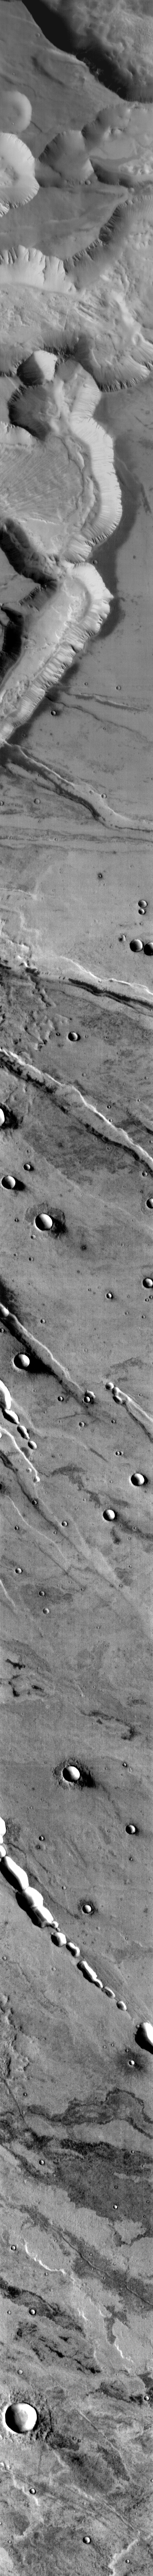

Noctis Labyrinthus

This infrared image shows part of Noctis Labyrinthus and the volcanic plains to the south. A large landslide covers the floor of one of the canyons.

Image information: IR instrument. Latitude -12.7N, Longitude 264.7E. 97 meter/pixel resolution.

Please see the THEMIS Data Citation Note for details on crediting THEMIS images.

Note: this THEMIS visual image has not been radiometrically nor geometrically calibrated for this preliminary release. An empirical correction has been performed to remove instrumental effects. A linear shift has been applied in the cross-track and down-track direction to approximate spacecraft and planetary motion. Fully calibrated and geometrically projected images will be released through the Planetary Data System in accordance with Project policies at a later time.

NASA’s Jet Propulsion Laboratory manages the 2001 Mars Odyssey mission for NASA’s Office of Space Science, Washington, D.C. The Thermal Emission Imaging System (THEMIS) was developed by Arizona State University, Tempe, in collaboration with Raytheon Santa Barbara Remote Sensing. The THEMIS investigation is led by Dr. Philip Christensen at Arizona State University. Lockheed Martin Astronautics, Denver, is the prime contractor for the Odyssey project, and developed and built the orbiter. Mission operations are conducted jointly from Lockheed Martin and from JPL, a division of the California Institute of Technology in Pasadena.

Credit: NASA/JPL/ASU